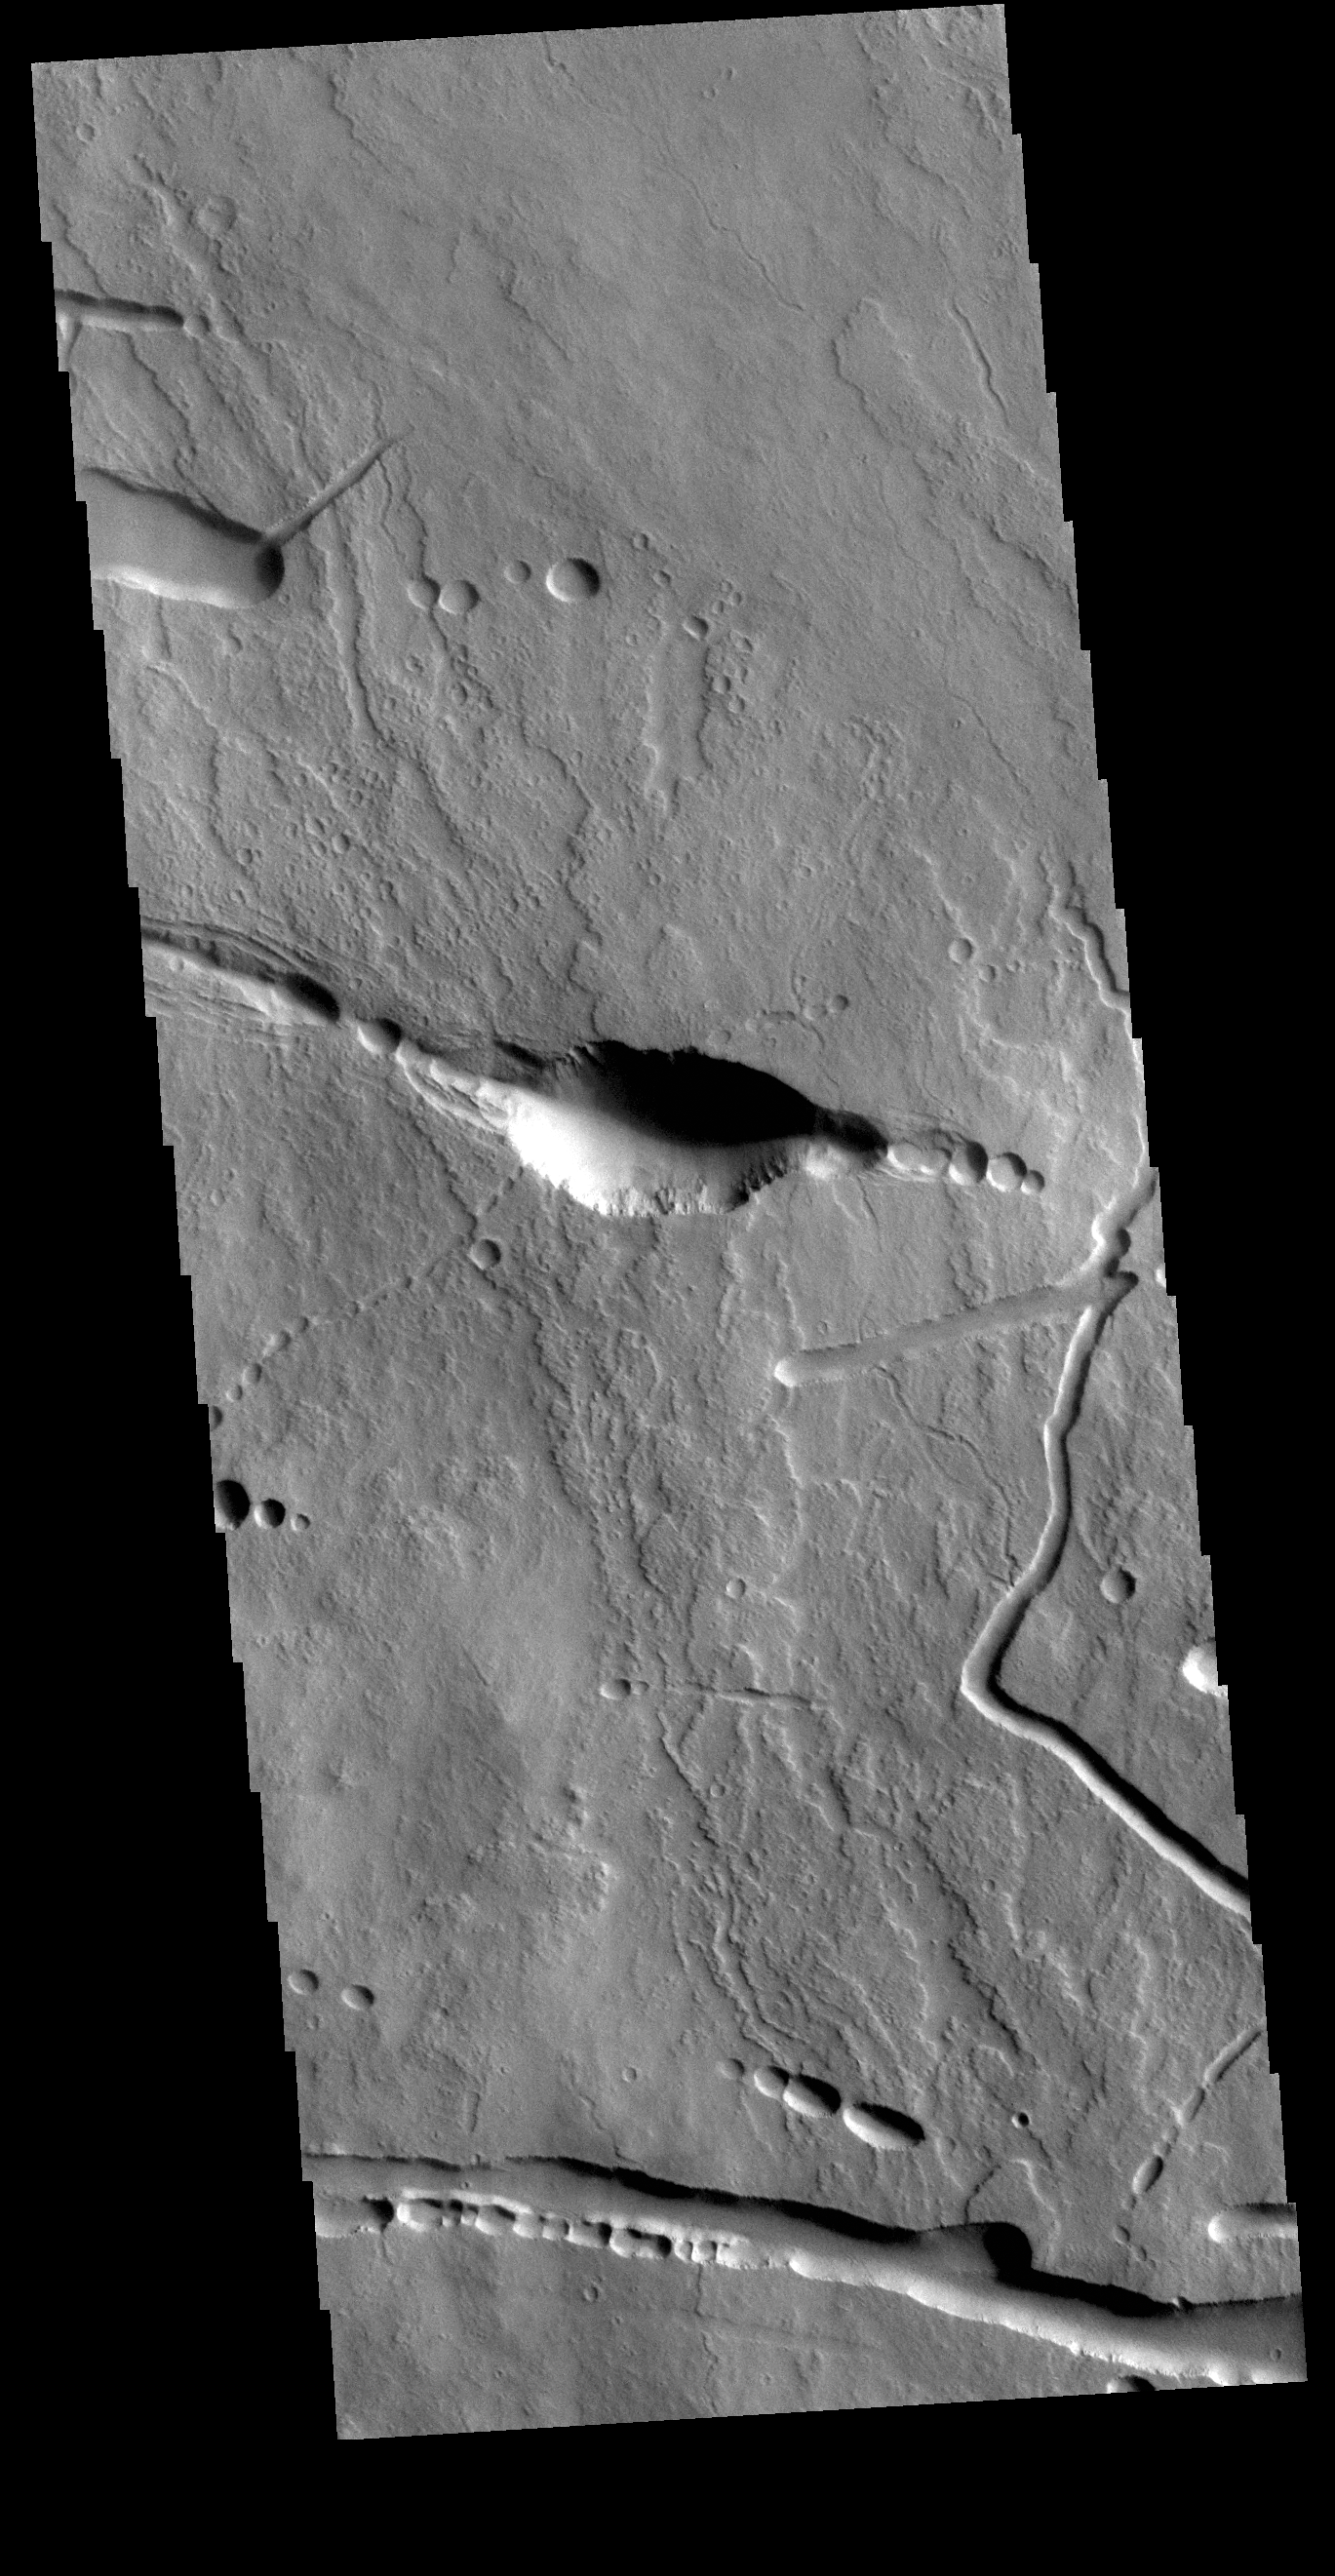

Ascraeus Mons Flank

Today’s VIS image shows a portion of the northern flank of Ascraeus Mons. Ascraeus Mons is the northernmost of the three large aligned Tharsis volcanoes. All three have extensive flank deposits along the northeast/southwest trend connecting the volcanoes. In today’s image volcanic lava flows are visible along with tectonic features and collapse features. Collapse into underlying lava tubes will create a what looks like a series of craters along a tectonic trend.

Credit: NASA/JPL-Caltech/ASU